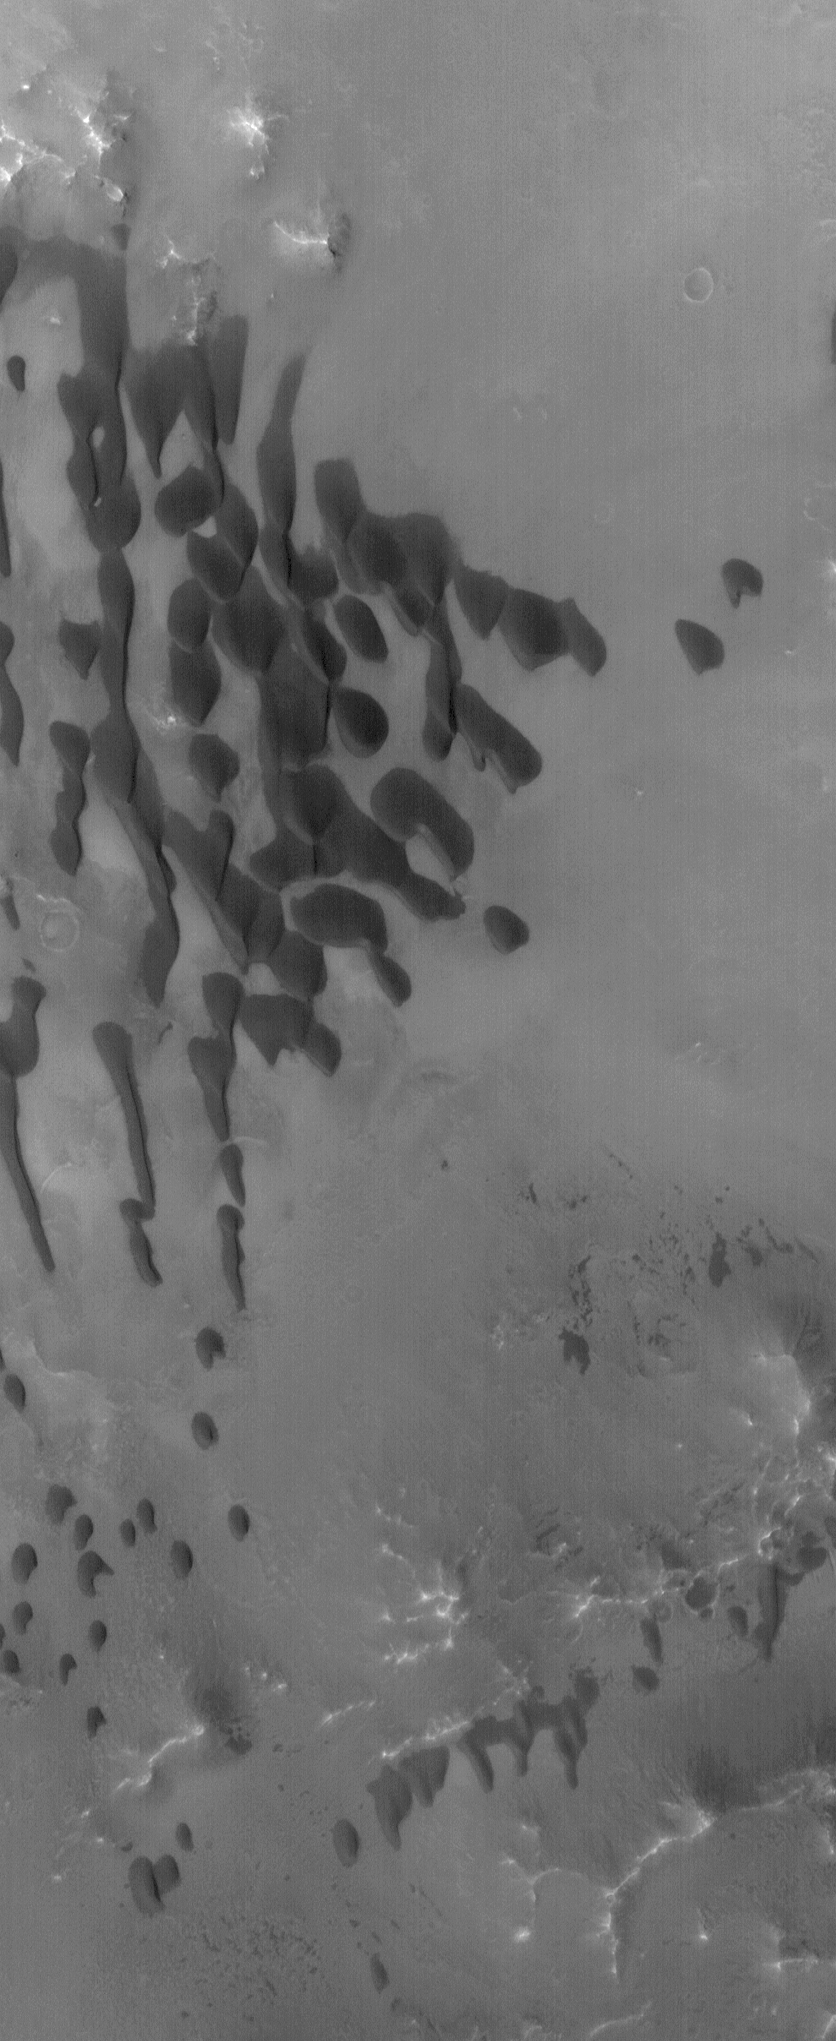

Bamburg Dunes

1 September 2004
This Mars Global Surveyor (MGS) Mars Orbiter Camera (MOC) image shows dark, windblown dunes on the floor of Bamburg Crater, located in the Cydonia region near 39.7°N, 3.2°W. The winds responsible for these dunes flow generally from north to south. The image covers an area about 3 km (1.9 mi) across; sunlight illuminates the scene from the lower left.

Credit: NASA/JPL/Malin Space Science Systems